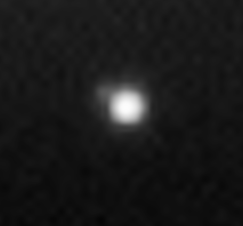

Pale Blue Orb

Figure 1

Not since NASA’s Voyager 1 spacecraft saw our home as a pale blue dot from beyond the orbit of Neptune has Earth been imaged in color from the outer solar system. Now, Cassini casts powerful eyes on our home planet, and captures Earth, a pale blue orb — and a faint suggestion of our moon — among the glories of the Saturn system.

In figure 1, Earth is captured in a natural color portrait made possible by the passing of Saturn directly in front of the sun from Cassini’s point of view. At the distance of Saturn’s orbit, Earth is too narrowly separated from the sun for the spacecraft to safely point its cameras and other instruments toward its birthplace without protection from the sun’s glare.

The Earth-and-moon system is visible as a bright blue point on the right side of the image above center. Here, Cassini is looking down on the Atlantic Ocean and the western coast of north Africa. The phase angle of Earth, seen from Cassini is about 30 degrees.

A magnified view of this image taken through the clear filter (monochrome) shows the moon as a dim protrusion to the upper left of Earth. Seen from the outer solar system through Cassini’s cameras, the entire expanse of direct human experience, so far, is nothing more than a few pixels across.

Earth no longer holds the distinction of being our solar system’s only “water world,” as several other bodies suggest the possibility that they too harbor liquid water beneath their surfaces. The Saturnian moon, Enceladus, is among them, and is also captured on the left in this image (see inset), with its plume of water ice particles and swathed in the blue E ring which it creates. Delicate fingers of material extend from the active moon into the E ring. See PIA08321, for a more detailed view of these newly-revealed features.

The narrow tenuous G ring and the main rings are seen at the right.

The view looks down from about 15 degrees above the un-illuminated side of the rings.

Images taken using red, green and blue spectral filters were combined to create this view. The image was taken by the Cassini spacecraft wide-angle camera on Sept. 15, 2006, at a distance of approximately 2.1 million kilometers (1.3 million miles) from Saturn and at a sun-Saturn-spacecraft angle of almost 179 degrees. Image scale is 129 kilometers (80 miles) per pixel.

At this time, Cassini was nearly 1.5 billion kilometers (930 million miles) from Earth.

The Cassini-Huygens mission is a cooperative project of NASA, the European Space Agency and the Italian Space Agency. The Jet Propulsion Laboratory, a division of the California Institute of Technology in Pasadena, manages the mission for NASA’s Science Mission Directorate, Washington, D.C. The Cassini orbiter and its two onboard cameras were designed, developed and assembled at JPL. The imaging operations center is based at the Space Science Institute in Boulder, Colo.

Credit: NASA/JPL/Space Science Institute